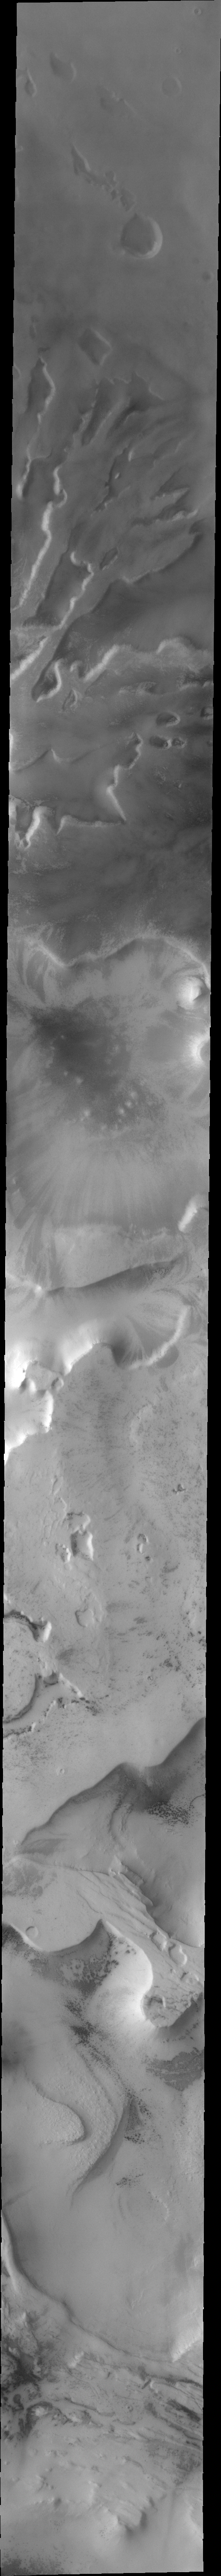

Polar Etched Terrain

This low resolution VIS image shows a large portion of etched terrain near the south pole of Mars.

Image information: VIS instrument. Latitude 79.6S, Longitude 295.8E. 35 meter/pixel resolution.

Note: this THEMIS visual image has not been radiometrically nor geometrically calibrated for this preliminary release. An empirical correction has been performed to remove instrumental effects. A linear shift has been applied in the cross-track and down-track direction to approximate spacecraft and planetary motion. Fully calibrated and geometrically projected images will be released through the Planetary Data System in accordance with Project policies at a later time.

NASA’s Jet Propulsion Laboratory manages the 2001 Mars Odyssey mission for NASA’s Office of Space Science, Washington, D.C. The Thermal Emission Imaging System (THEMIS) was developed by Arizona State University, Tempe, in collaboration with Raytheon Santa Barbara Remote Sensing. The THEMIS investigation is led by Dr. Philip Christensen at Arizona State University. Lockheed Martin Astronautics, Denver, is the prime contractor for the Odyssey project, and developed and built the orbiter. Mission operations are conducted jointly from Lockheed Martin and from JPL, a division of the California Institute of Technology in Pasadena.

Credit: NASA/JPL/ASU